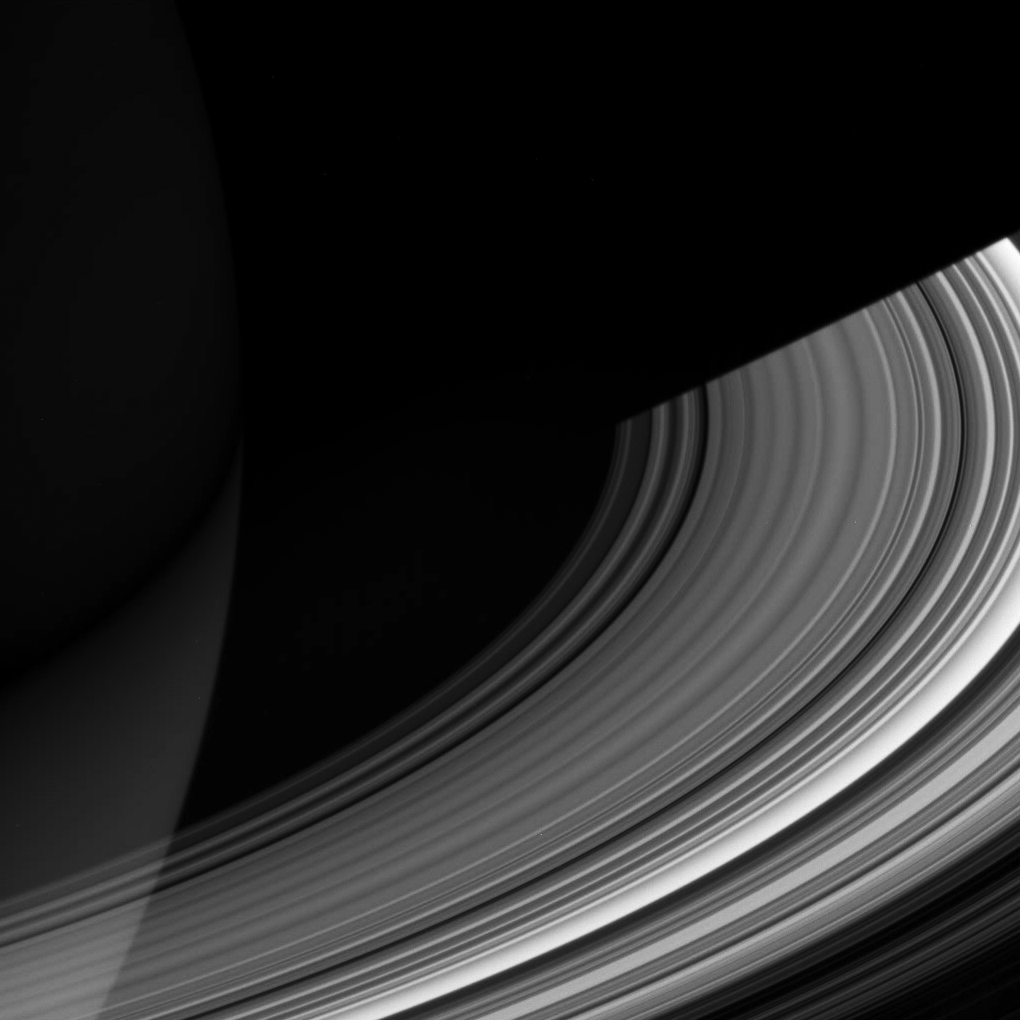

Scintillating C Ring

Both luminous and translucent, the C ring sweeps out of the darkness of Saturn’s shadow and obscures the planet at lower left. The ring is characterized by broad, isolated bright areas, or “plateaus,” surrounded by fainter material.

This view looks toward the unlit side of the rings from about 19 degrees above the ringplane. North on Saturn is up. The dark, inner B ring is seen at lower right.

The image was taken in visible light with the Cassini spacecraft wide-angle camera on Dec. 15, 2006 at a distance of approximately 632,000 kilometers (393,000 miles) from Saturn and at a Sun-Saturn-spacecraft, or phase, angle of 56 degrees. Image scale is 34 kilometers (21 miles) per pixel.

The Cassini-Huygens mission is a cooperative project of NASA, the European Space Agency and the Italian Space Agency. The Jet Propulsion Laboratory, a division of the California Institute of Technology in Pasadena, manages the mission for NASA’s Science Mission Directorate, Washington, D.C. The Cassini orbiter and its two onboard cameras were designed, developed and assembled at JPL. The imaging operations center is based at the Space Science Institute in Boulder, Colo.

Credit: NASA/JPL/Space Science Institute